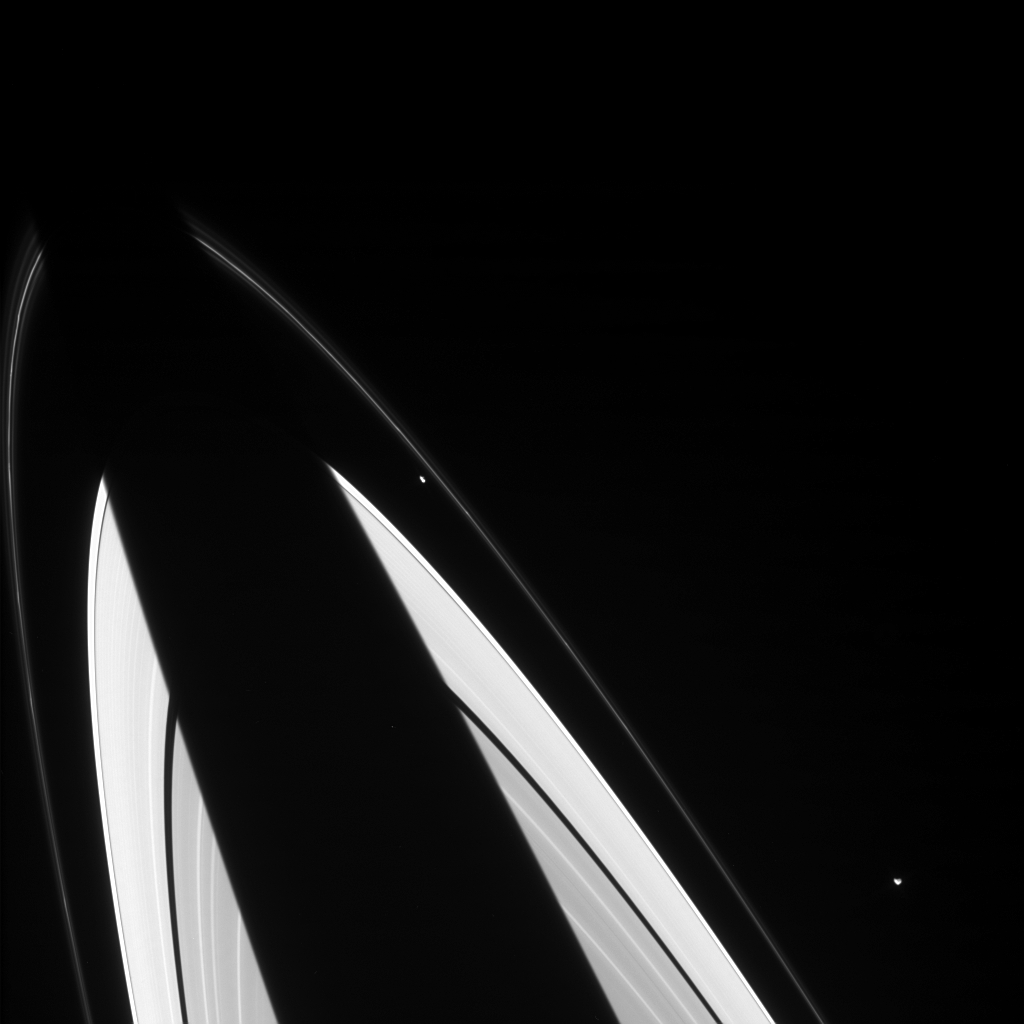

Irregular Pair

The oddball shapes of Saturn’s small ring moons Prometheus and Epimetheus are discernible in the view from Cassini. Saturn’s shadow carves a dark, diagonal swath across the ring plane, even occulting the outer edge of thin, knotted F ring. Prometheus is 102 kilometers, or 63 miles across, while Epimetheus is 116 kilometers, or 72 miles across.

Prometheus is visible inside the F ring near center, and Epimetheus is seen near the lower right corner. North on Saturn is to the upper right. The view is from beneath the ring plane.

The image was taken in visible light with the Cassini spacecraft narrow angle camera on Jan. 22, 2005, at a distance of approximately 2.6 million kilometers (1.6 million miles) from Saturn. The image scale is 15 kilometers (9 miles) per pixel.

The Cassini-Huygens mission is a cooperative project of NASA, the European Space Agency and the Italian Space Agency. The Jet Propulsion Laboratory, a division of the California Institute of Technology in Pasadena, manages the mission for NASA’s Science Mission Directorate, Washington, D.C. The Cassini orbiter and its two onboard cameras were designed, developed and assembled at JPL. The imaging team is based at the Space Science Institute, Boulder, Colo.

Credit: NASA/JPL/Space Science Institute